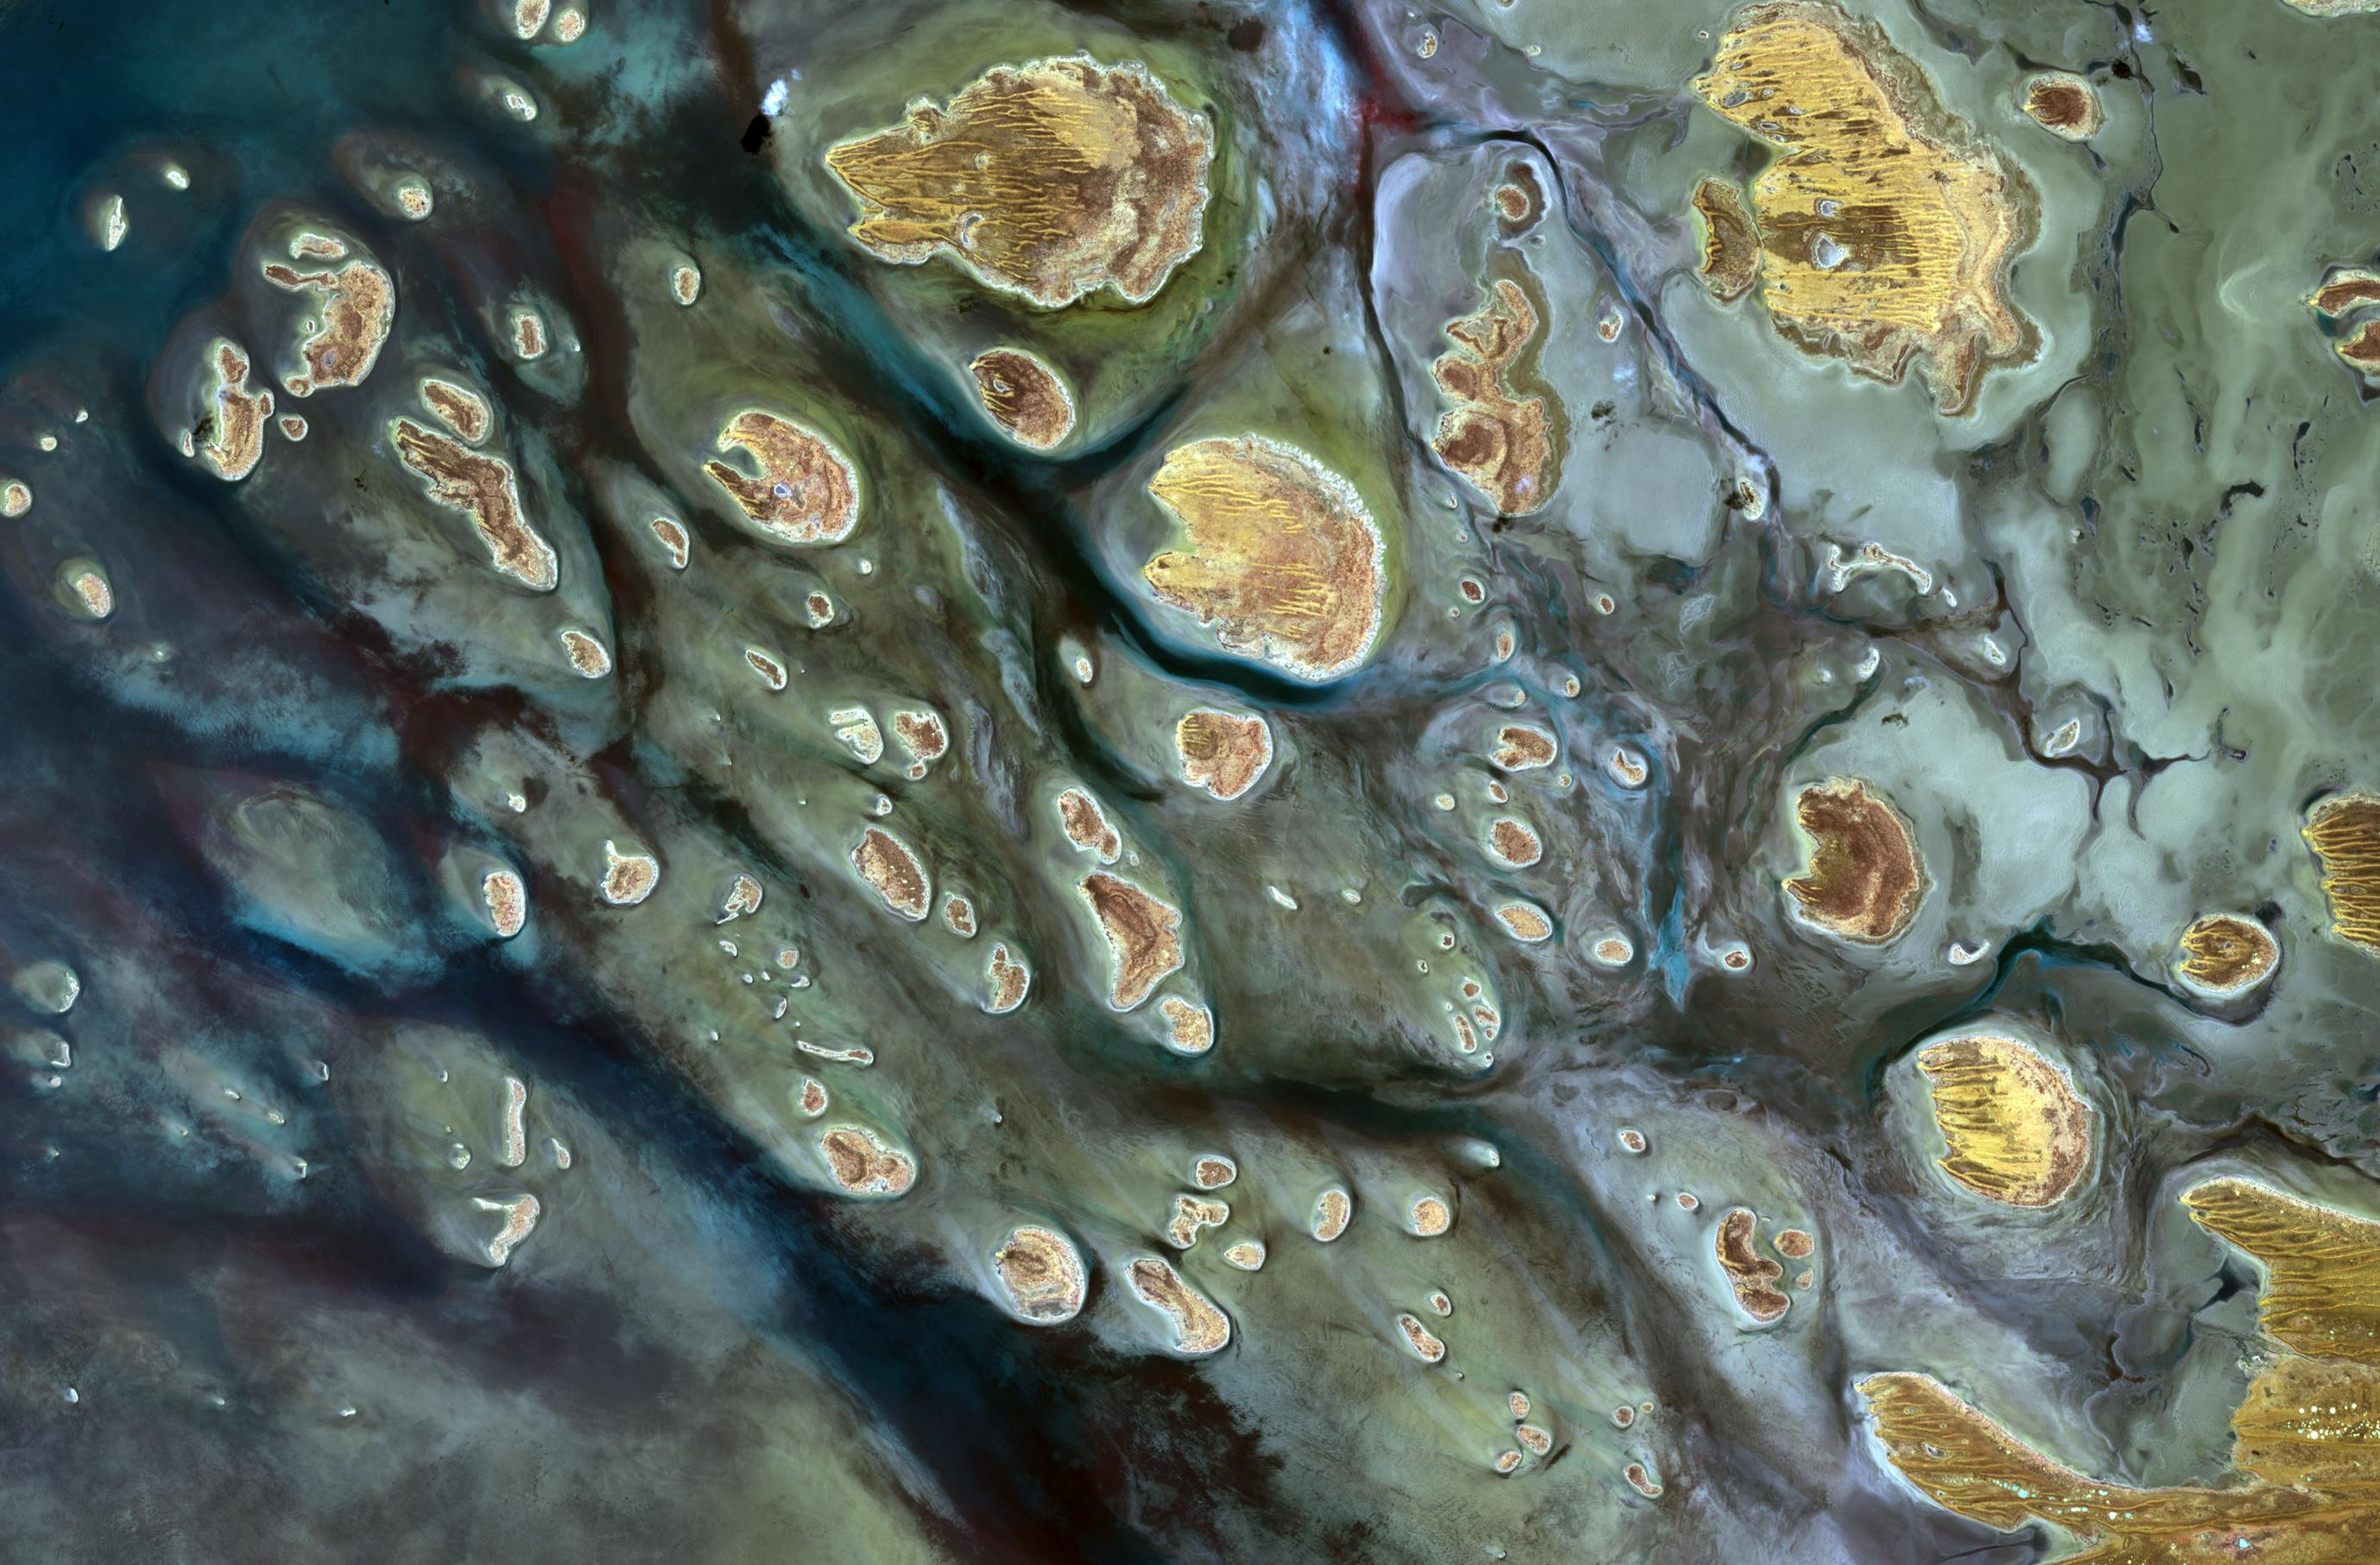

Lake Mackay, Australia

Lake Mackay is the largest of hundreds of ephemeral lakes scattered throughout Western Australia and the Northern Territory, and is the second largest lake in Australia. The darker areas indicate some form of desert vegetation or algae, moisture within the soils, and lowest elevations where water pools. The image was acquired on September 19, 2010 and covers an area of 27 x 41 km.

With its 14 spectral bands from the visible to the thermal infrared wavelength region and its high spatial resolution of 15 to 90 meters (about 50 to 300 feet), ASTER images Earth to map and monitor the changing surface of our planet. ASTER is one of five Earth-observing instruments launched Dec. 18, 1999, on Terra. The instrument was built by Japan’s Ministry of Economy, Trade and Industry. A joint U.S./Japan science team is responsible for validation and calibration of the instrument and data products.

The broad spectral coverage and high spectral resolution of ASTER provides scientists in numerous disciplines with critical information for surface mapping and monitoring of dynamic conditions and temporal change. Example applications are: monitoring glacial advances and retreats; monitoring potentially active volcanoes; identifying crop stress; determining cloud morphology and physical properties; wetlands evaluation; thermal pollution monitoring; coral reef degradation; surface temperature mapping of soils and geology; and measuring surface heat balance.

The U.S. science team is located at NASA’s Jet Propulsion Laboratory, Pasadena, Calif. The Terra mission is part of NASA’s Science Mission Directorate, Washington, D.C.

Credit: NASA/GSFC/METI/ERSDAC/JAROS, and U.S./Japan ASTER Science Team